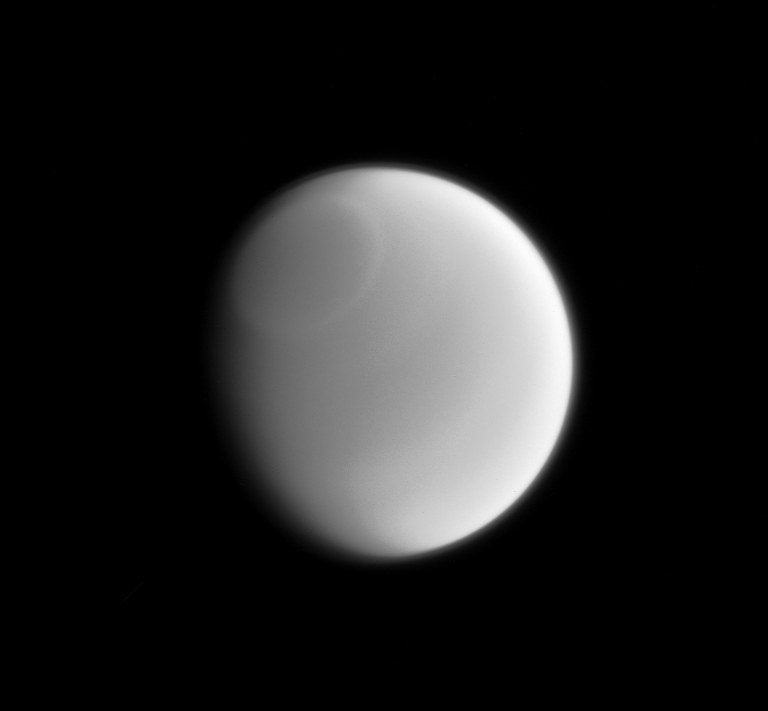

Subtle Titan

Only a sharp and careful eye can make out the subtle variations in Titan’s clouds when viewed in visible light. However, these subtle features sometimes become more readily apparent when imaged at other wavelengths of light. This infrared image clearly reveals a band around the Titan’s north pole.

Cassini scientists are regularly monitoring Titan, hoping to understand more about Titan’s dense atmosphere and clouds.

This view looks toward the leading side of Titan. North on Titan is up and rotated 31 degrees to the left. The image was taken with the Cassini spacecraft narrow-angle camera on Jan. 26, 2014 using a spectral filter which preferentially admits wavelengths of near-infrared light centered at 889 nanometers.

The view was acquired at a distance of approximately 1.5 million miles (2.4 million kilometers) from Titan. Image scale is 9 miles (14 kilometers) per pixel.

The Cassini-Huygens mission is a cooperative project of NASA, the European Space Agency and the Italian Space Agency. NASA’s Jet Propulsion Laboratory, a division of the California Institute of Technology in Pasadena, manages the mission for NASA’s Science Mission Directorate, Washington. The Cassini orbiter and its two onboard cameras were designed, developed and assembled at JPL. The imaging operations center is based at the Space Science Institute in Boulder, Colo.

Credit: NASA/JPL-Caltech/Space Science Institute